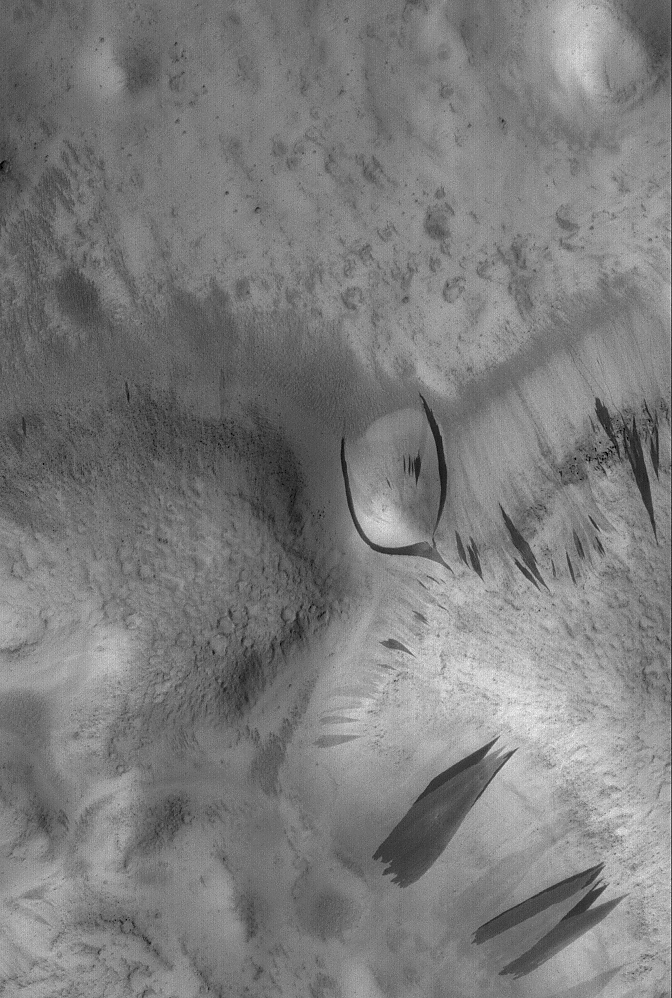

Diversionary Tactic

16 August 2006
This Mars Global Surveyor (MGS) Mars Orbiter Camera (MOC) image shows some dark slope streaks in the Phlegra Dorsa region of Mars. Of particular interest is the split streak near the center of the image, which diverted around a rounded hill as the material was sliding down the slope. Slope streaks occur in regions of Mars that are mantled by fine, bright dust. They do not occur on slopes that have no dust coating. They are therefore suspected to form by dry avalanching of the dust, despite their somewhat fluid appearance.

Location near: 24.9°N, 184.0°W
Image width: ~3 km (~1.9 mi)
Illumination from: upper left
Season: Northern Spring

Credit: NASA/JPL/Malin Space Science Systems